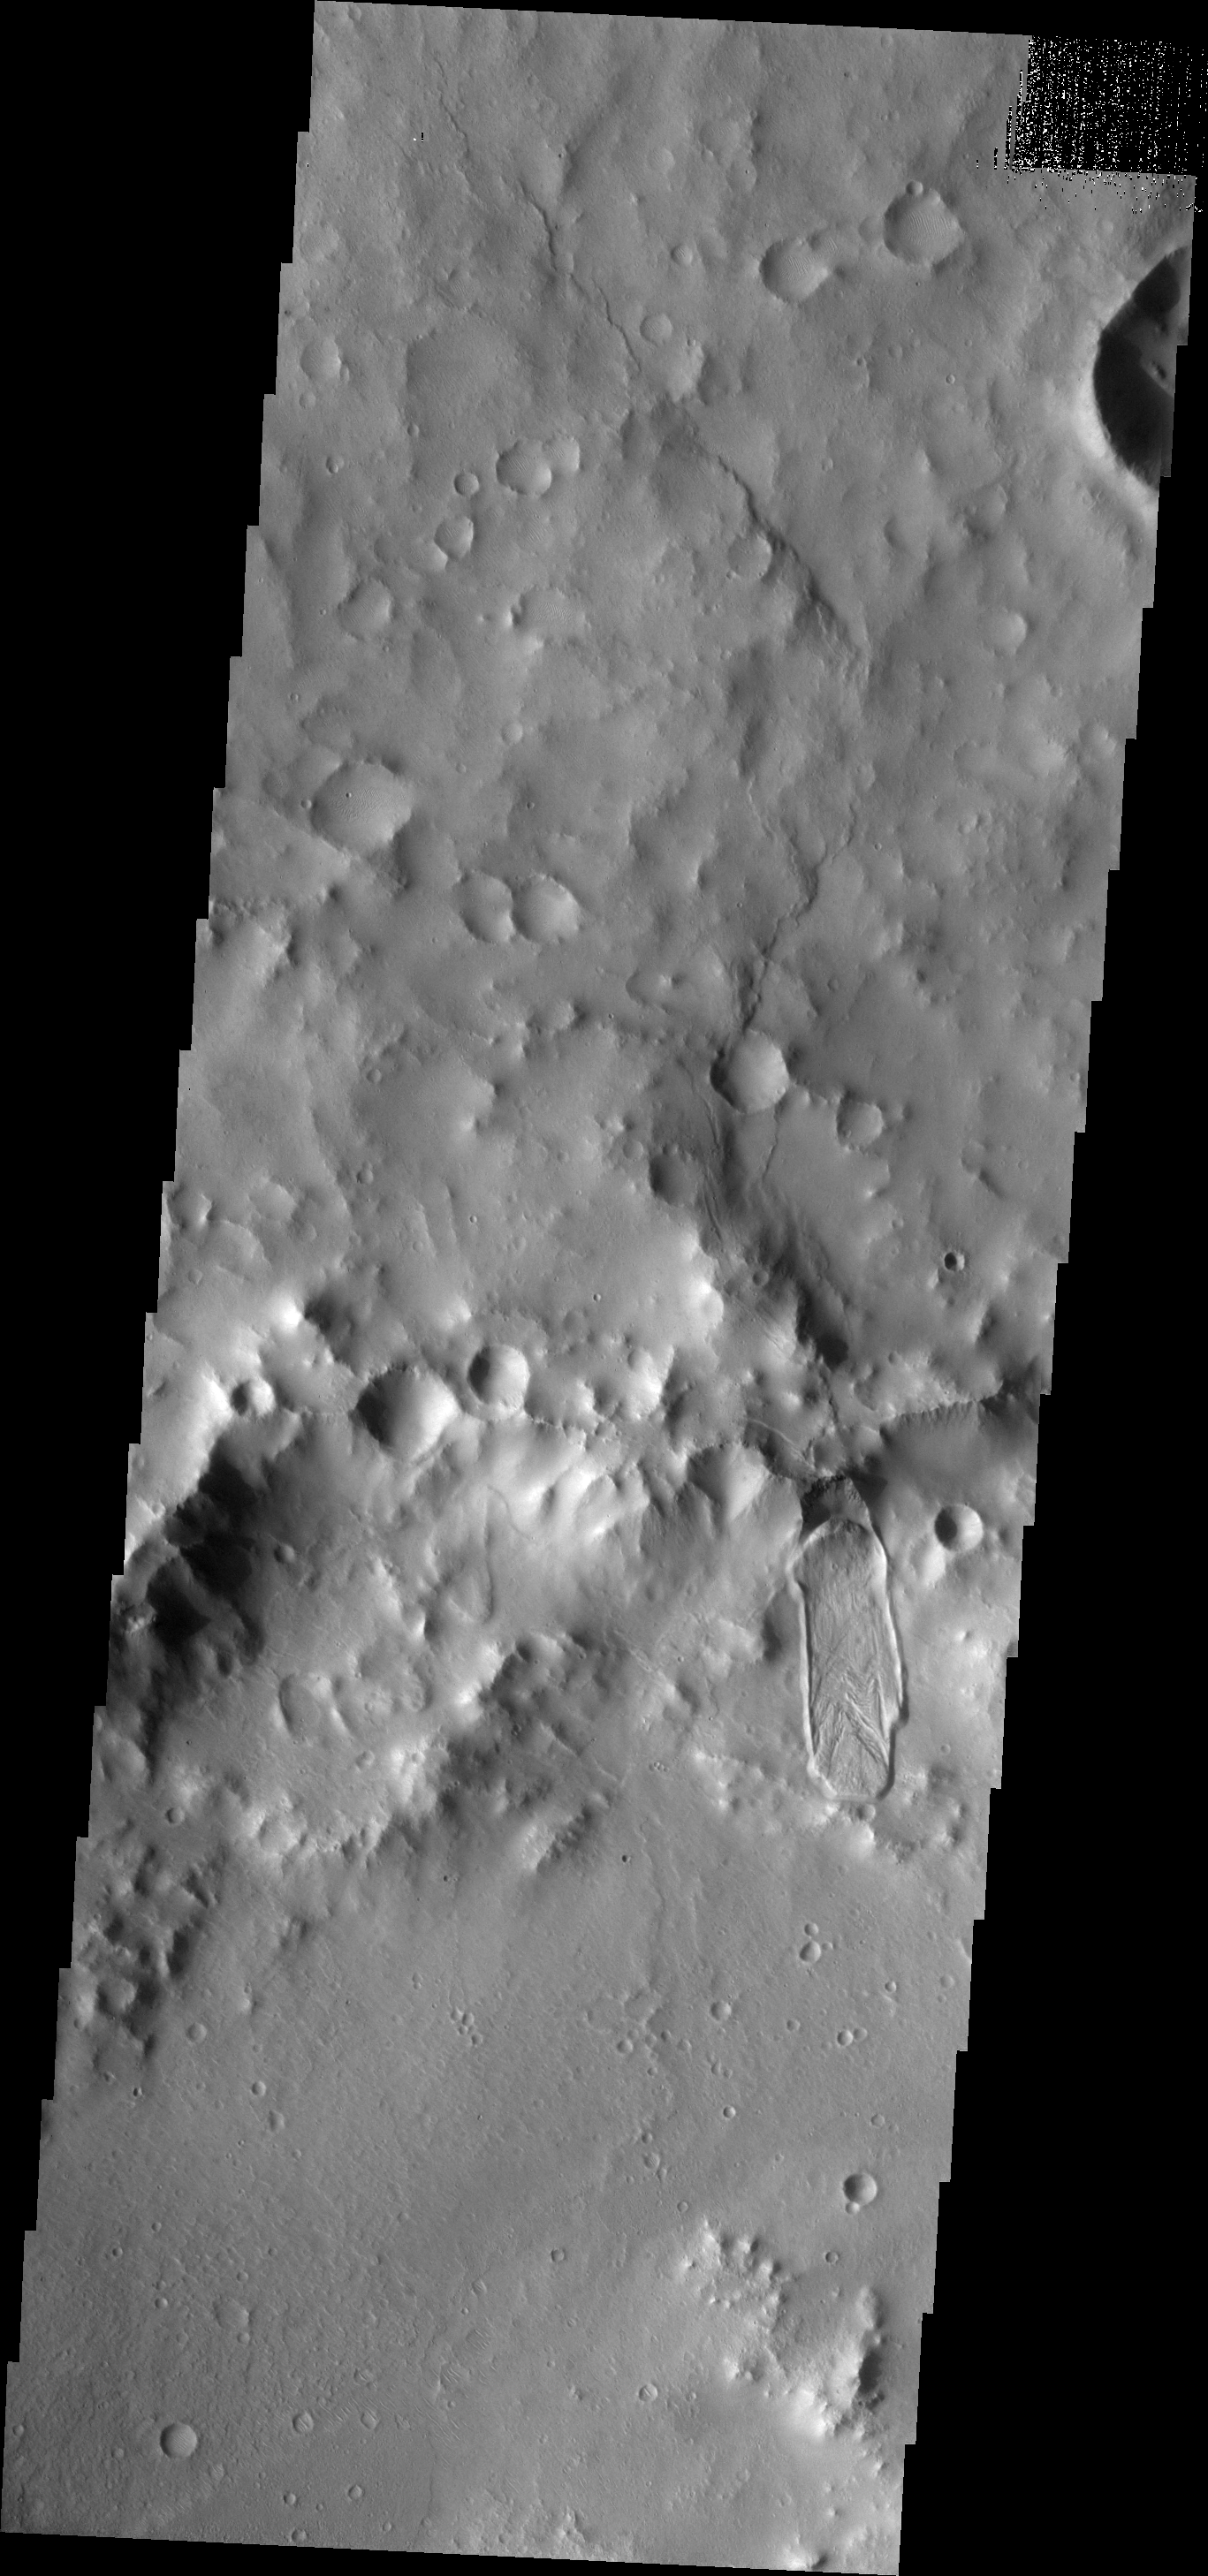

Montevallo Crater

This VIS image shows a landslide deposit on the northern rim of Montevallo Crater.

Image information: VIS instrument. Latitude 15.7N, Longitude 305.7E. 18 meter/pixel resolution.

Please see the THEMIS Data Citation Note for details on crediting THEMIS images.

Note: this THEMIS visual image has not been radiometrically nor geometrically calibrated for this preliminary release. An empirical correction has been performed to remove instrumental effects. A linear shift has been applied in the cross-track and down-track direction to approximate spacecraft and planetary motion. Fully calibrated and geometrically projected images will be released through the Planetary Data System in accordance with Project policies at a later time.

NASA’s Jet Propulsion Laboratory manages the 2001 Mars Odyssey mission for NASA’s Office of Space Science, Washington, D.C. The Thermal Emission Imaging System (THEMIS) was developed by Arizona State University, Tempe, in collaboration with Raytheon Santa Barbara Remote Sensing. The THEMIS investigation is led by Dr. Philip Christensen at Arizona State University. Lockheed Martin Astronautics, Denver, is the prime contractor for the Odyssey project, and developed and built the orbiter. Mission operations are conducted jointly from Lockheed Martin and from JPL, a division of the California Institute of Technology in Pasadena.

Credit: NASA/JPL/ASU